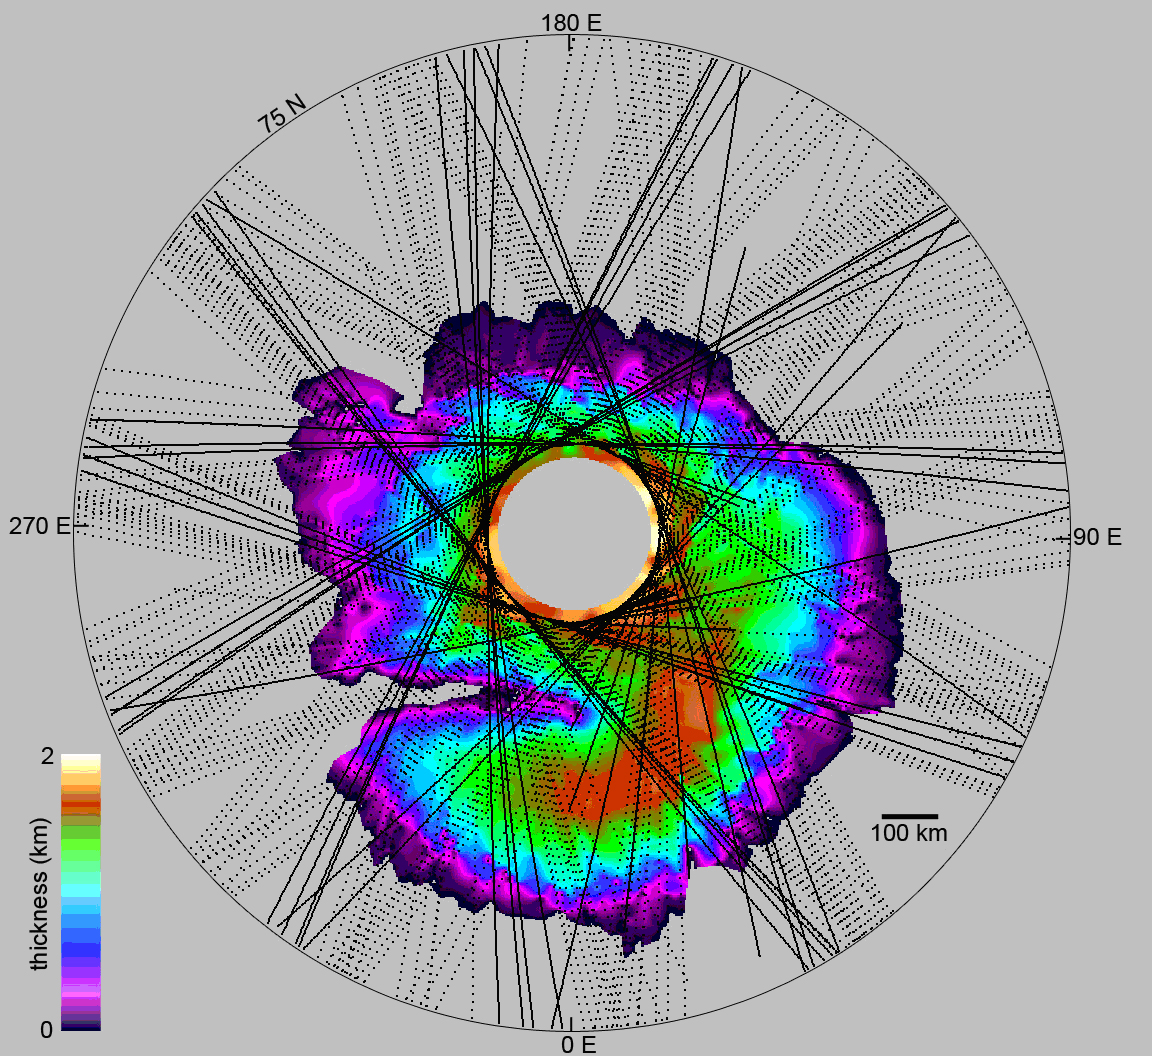

How Thick is the North Polar Ice Cap on Mars?

This map shows the thickness of the north polar layered deposits on Mars as measured by the Shallow Radar instrument on NASA’s Mars Reconnaissance Orbiter.

The Shallow Radar instrument was provided by the Italian Space Agency. Its operations are led by the University of Rome and its data are analyzed by a joint U.S.-Italian science team. JPL, a division of the California Institute of Technology, Pasadena, manages the Mars Reconnaissance Orbiter for the NASA Science Mission Directorate, Washington

Credit: NASA/JPL-Caltech/University of Rome/SwRI